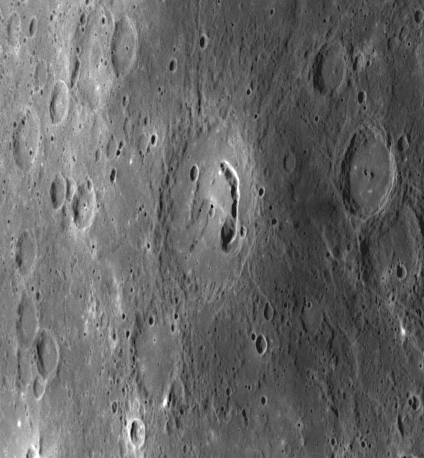

A Newly Pictured Pit-Floor Crater

The unnamed crater in the center of the image, viewed at close range for the first time yesterday during MESSENGER’s third flyby of Mercury, displays an arc-shaped depression known as a pit crater on its floor. This pit crater is similar to those seen in crater Beckett and crater Gibran imaged during MESSENGER’s first Mercury flyby in January 2008 and in crater Lermontov, observed by both Mariner 10 and by MESSENGER during its second flyby (October 2008). Impact craters on Mercury that host pit craters in their interiors have been named pit-floor craters. Unlike impact craters, pit craters are rimless, often irregularly shaped, and steep-sided, and they display no associated ejecta or lava flows but are typically distinctive in color. Thought to be evidence of shallow magmatic activity, pit craters may have formed when subsurface magma drained elsewhere and left a roof area unsupported, leading to collapse and the formation of the pit. In this example, the southern area of the pit appears to have two or more floor levels. The discovery of multiple pit-floor craters augments a growing body of evidence that volcanic activity was widespread in the geologic evolution of Mercury’s crust.

Date Acquired: September 29, 2009
Image Mission Elapsed Time (MET): 162741014
Instrument: Narrow Angle Camera (NAC) of the Mercury Dual Imaging System (MDIS)
Resolution: 690 meters/pixel (0.43 miles/pixel)
Scale: The pit-floor crater in the center of this image is about 110 kilometers (69 miles) in diameter
Spacecraft Altitude: 27,000 kilometers (16,800 miles)

These images are from MESSENGER, a NASA Discovery mission to conduct the first orbital study of the innermost planet, Mercury. For information regarding the use of images, see the MESSENGER image use policy.

Credit: NASA/Johns Hopkins University Applied Physics Laboratory/Carnegie Institution of Washington